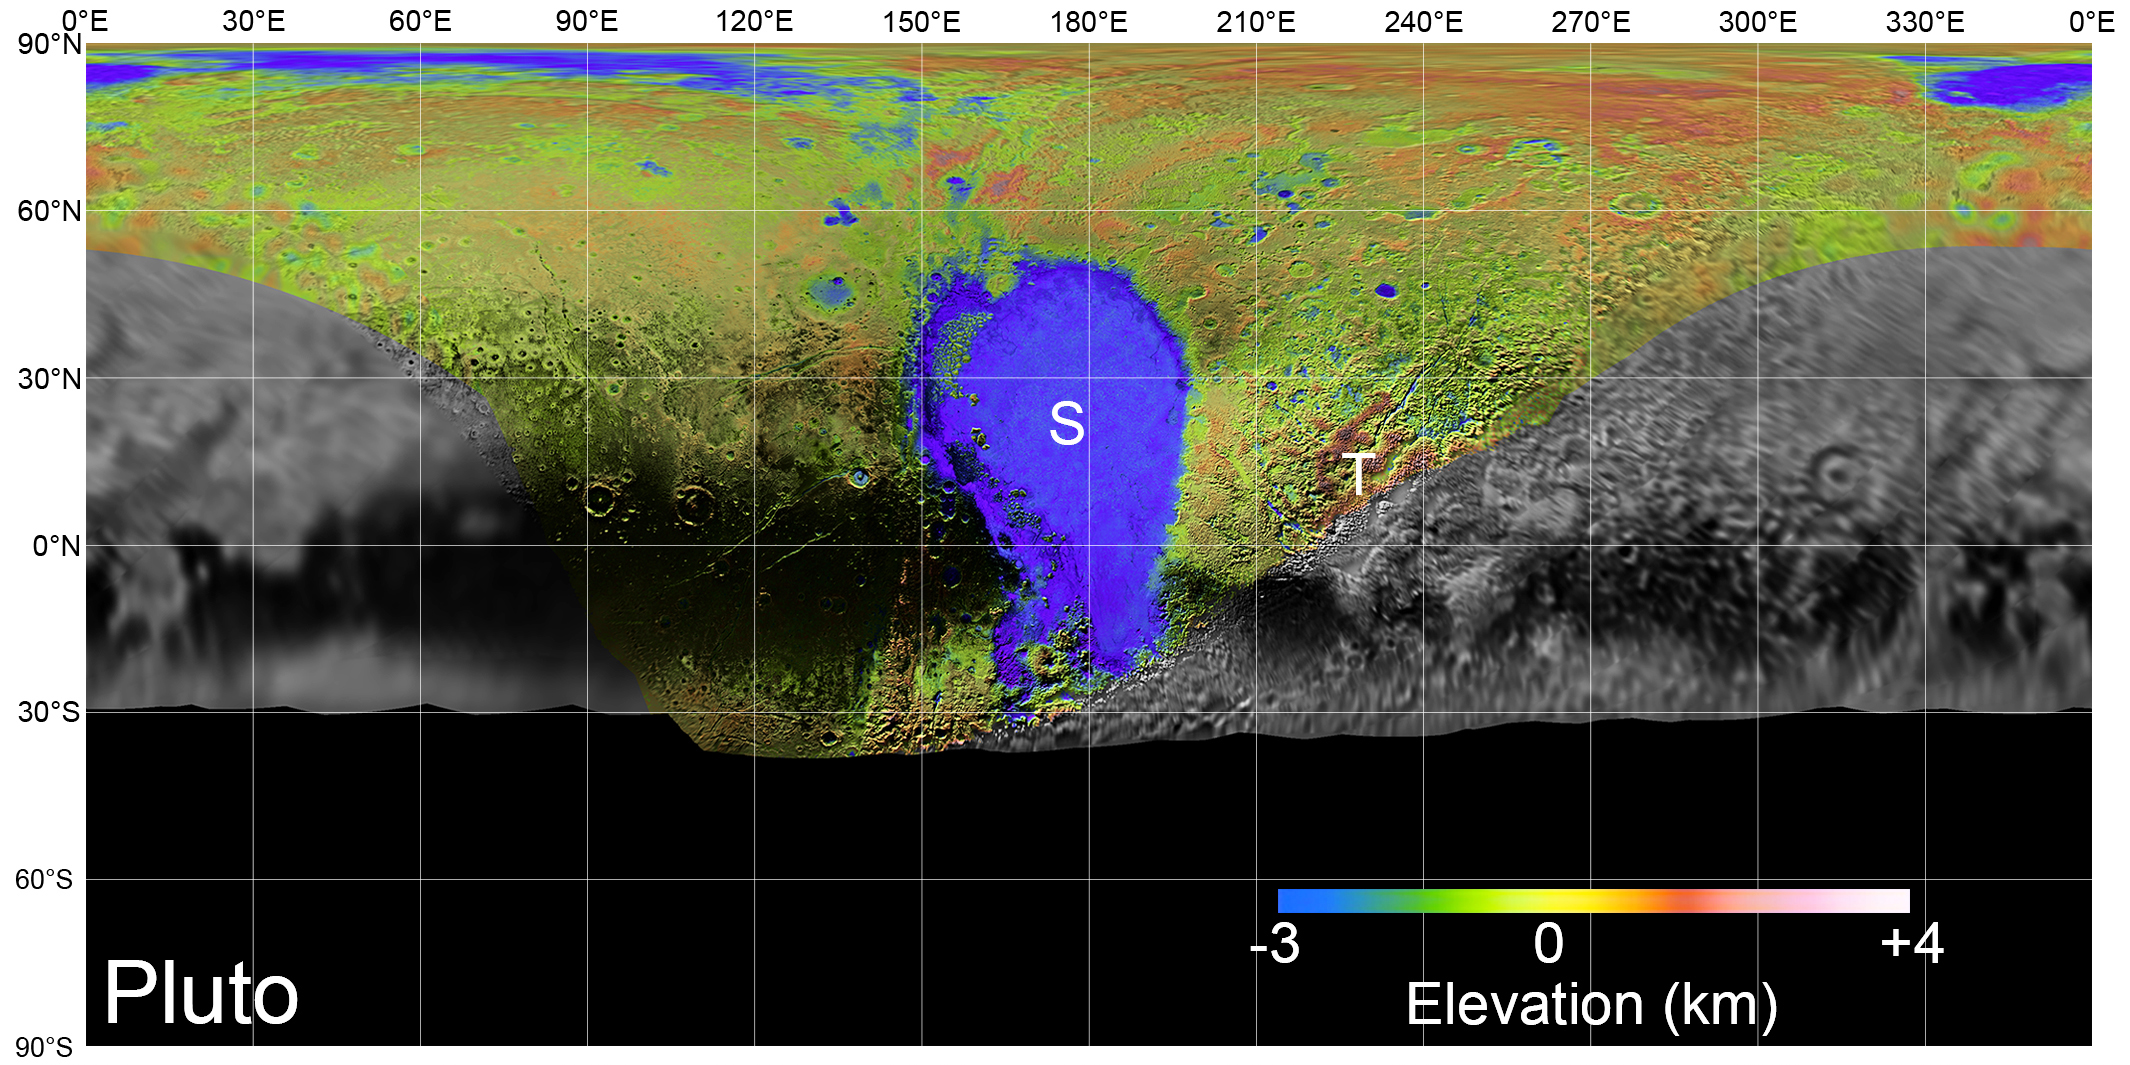

Pluto’s Surface in Detail

Pluto Basemap

Download the full-size basemap

On July 14, 2015, NASA’s New Horizons spacecraft made its historic flight through the Pluto system. This detailed, high-quality global mosaic of Pluto was assembled from nearly all of the highest-resolution images obtained by the Long-Range Reconnaissance Imager (LORRI) and the Multispectral Visible Imaging Camera (MVIC) on New Horizons.

The mosaic is the most detailed and comprehensive global view yet of Pluto’s surface using New Horizons data. It includes topography data of the hemisphere visible to New Horizons during the spacecraft’s closest approach. The topography is derived from digital stereo-image mapping tools that measure the parallax — or the difference in the apparent relative positions — of features on the surface obtained at different viewing angles during the encounter. Scientists use these parallax displacements of high and low terrain to estimate landform heights.

The global mosaic has been overlain with transparent, colorized topography data wherever on the surface stereo data is available. Terrain south of about 30°S was in darkness leading up to and during the flyby, so is shown in black. Examples of large-scale topographic features on Pluto include the vast expanse of very flat, low-elevation nitrogen ice plains of Sputnik Planitia (“P”) — note that all feature names in the Pluto system are informal — and, on the eastern edge of the encounter hemisphere, the aligned, high-elevation ridges of Tartarus Dorsa (“T”) that host the enigmatic bladed terrain, mountains, possible cryovolcanos, canyons, craters and more.

The Johns Hopkins University Applied Physics Laboratory in Laurel, Maryland, designed, built, and operates the New Horizons spacecraft, and manages the mission for NASA’s Science Mission Directorate. The Southwest Research Institute, based in San Antonio, leads the science team, payload operations and encounter science planning. New Horizons is part of the New Frontiers Program managed by NASA’s Marshall Space Flight Center in Huntsville, Alabama.

Credit: NASA/Johns Hopkins University Applied Physics Laboratory/Southwest Research Institute